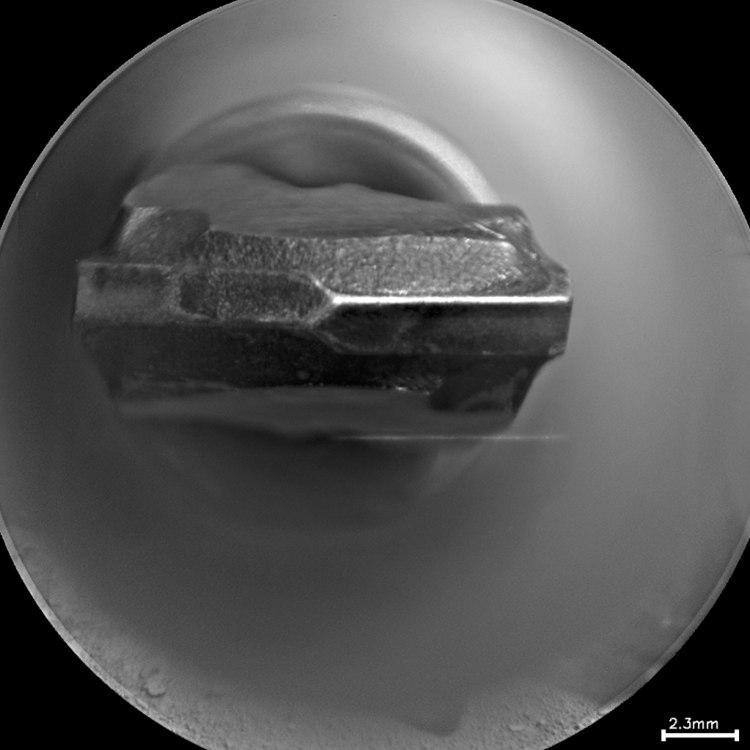

Drill Bit Tip on Mars Rover Curiosity, Head-on View

This head-on view shows the tip of the drill bit on NASA’s Mars rover Curiosity. The view merges two exposures taken by the remote micro-imager in the rover’s Chemistry and Camera instrument at different focus settings during the 172nd Martian day, or sol, of Curiosity’s work on Mars (Jan. 29, 2012). The merged product shows more of the hardware in focus than would be seen in a single exposure.

The scale bar at lower right is 2.3 millimeters (0.09 inch).

JPL, a division of the California Institute of Technology, Pasadena, manages the Mars Science Laboratory Project for NASA’s Science Mission Directorate, Washington. JPL designed and built the rover.

Credit: NASA/JPL-Caltech/LANL/CNES/IRAP/LPGNantes/CNRS